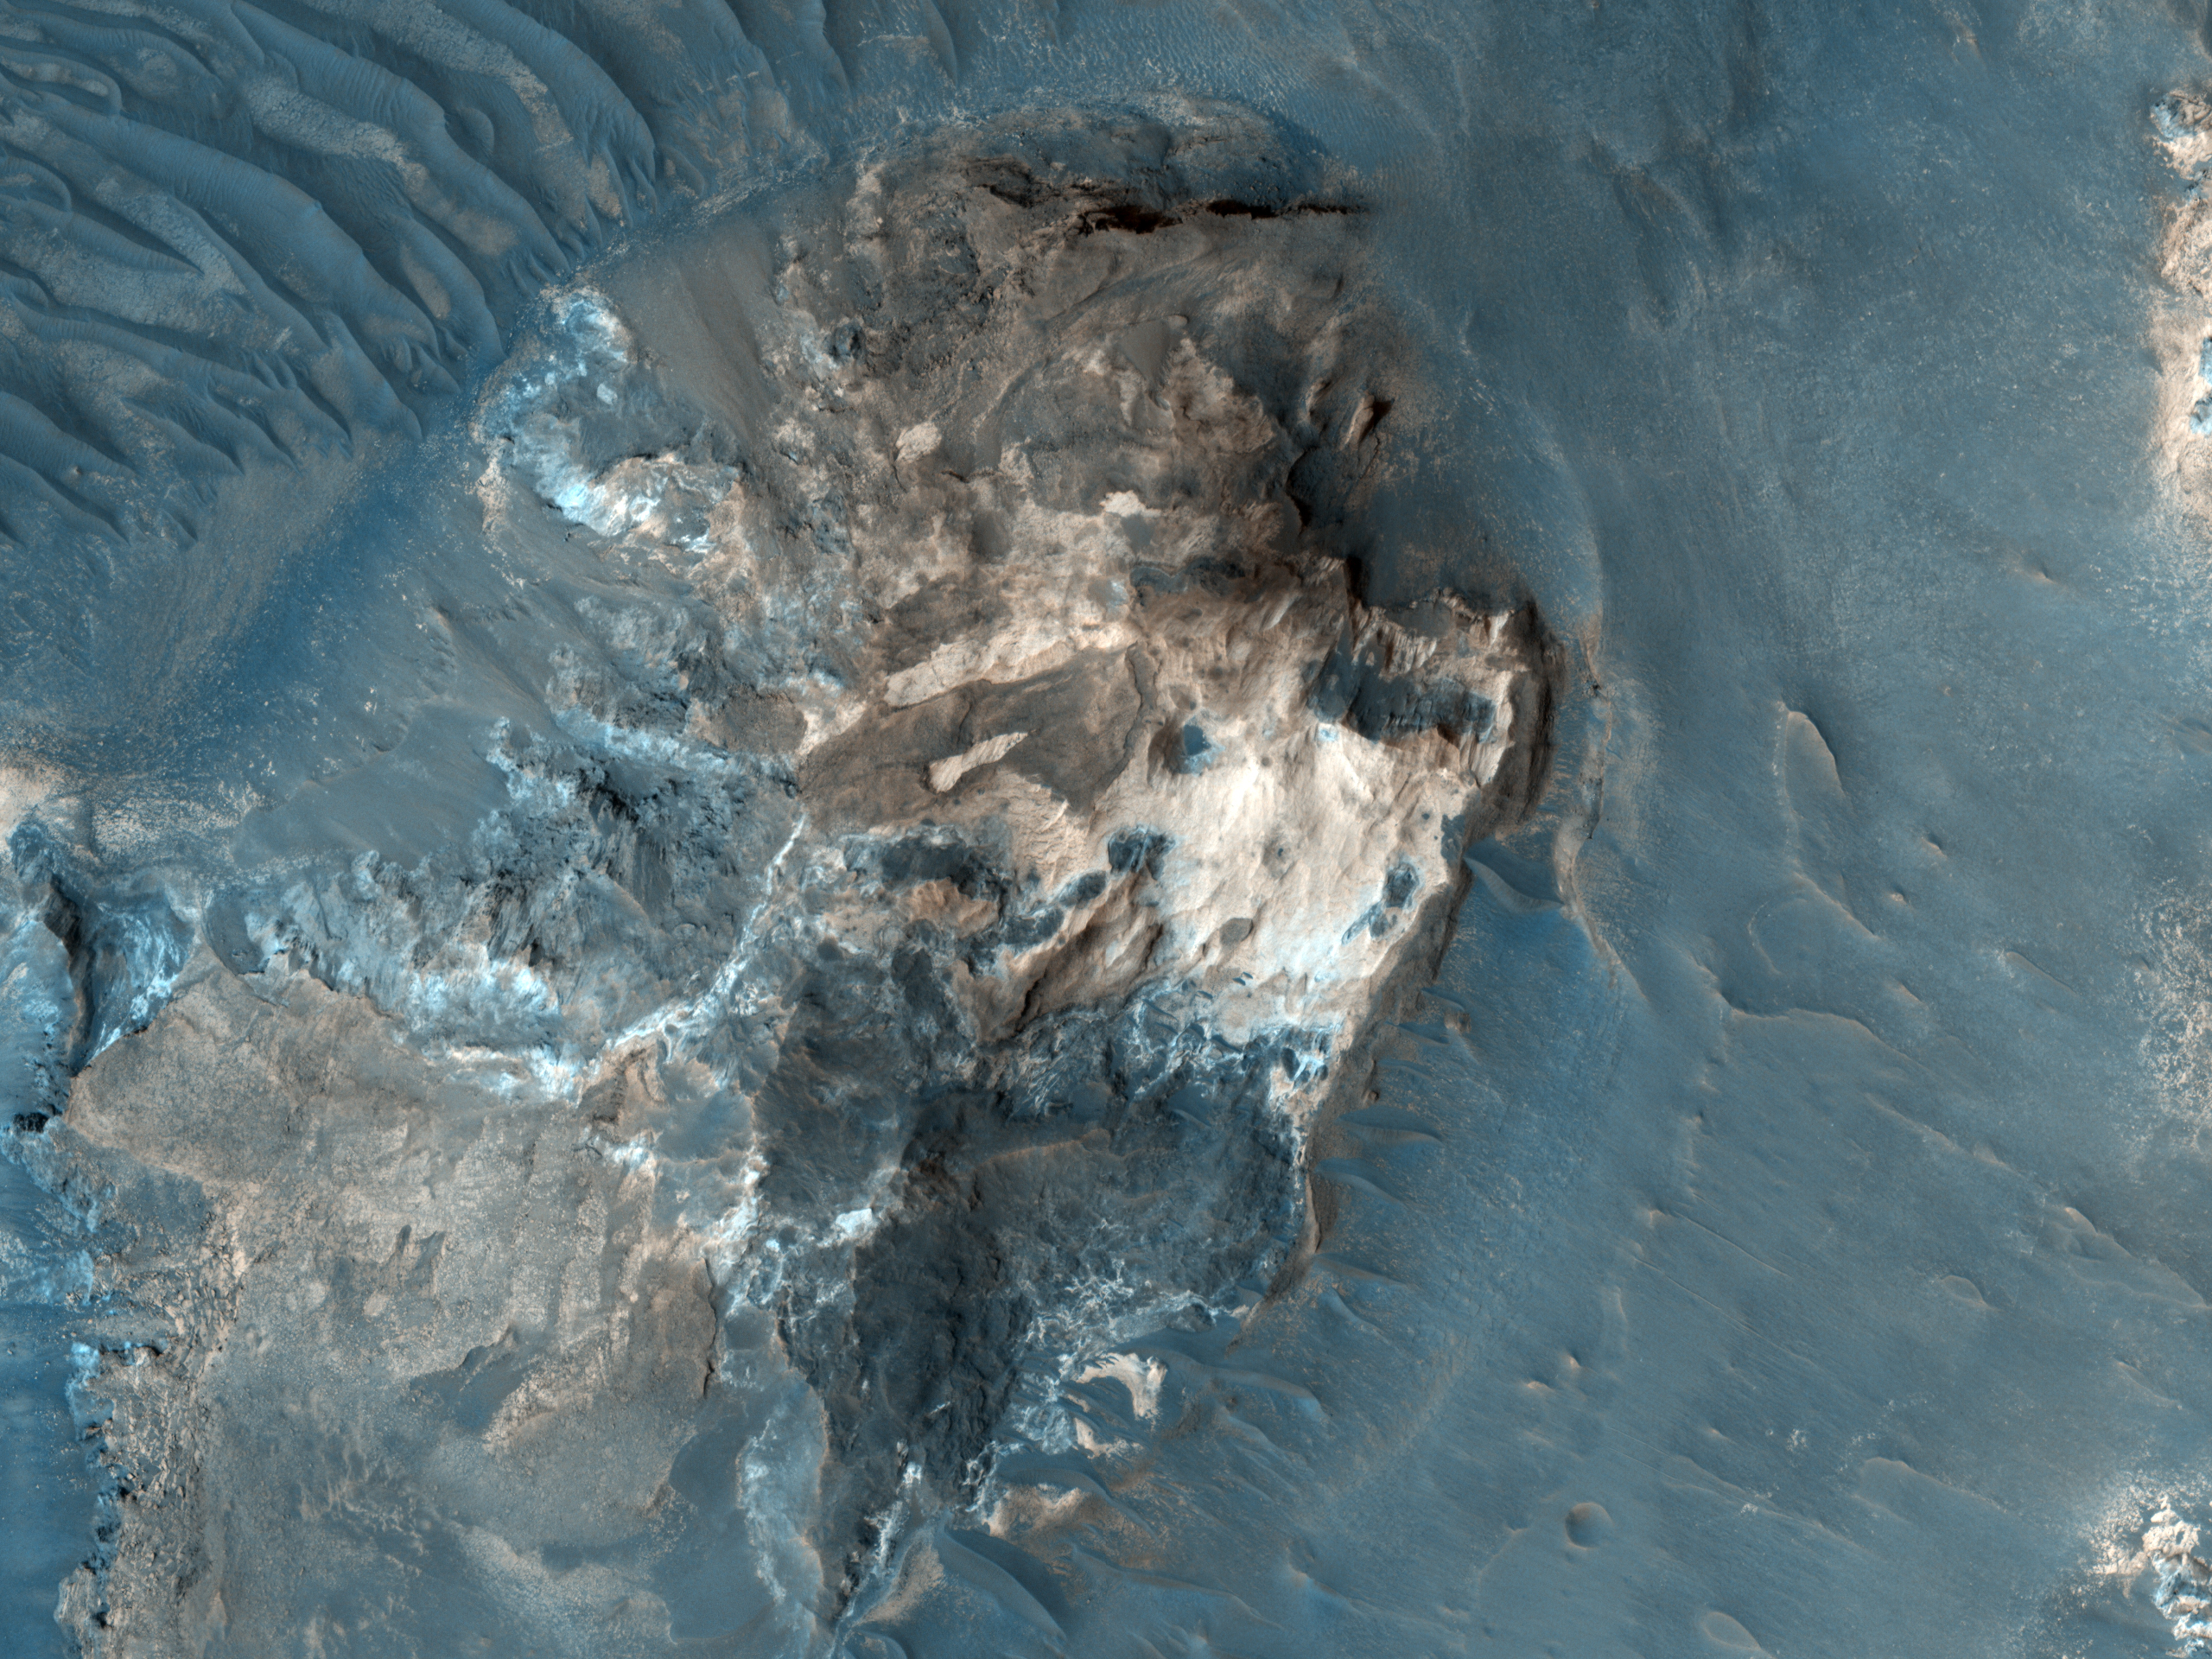

Light-Toned Outcrop in Aureum Chaos

The formation of the large outflow channels on Mars have been attributed to catastrophic discharges of ground water. Many of the channels start in areas where the ground has apparently collapsed: the surface is now well below the surrounding undisturbed ground. Within the collapsed region, blocks of undisturbed material can often be seen and this has led to such regions being called chaotic terrain.

In Aureum Chaos, the OMEGA experiment on Mars Express indicated the presence of phyllosilicates (clay minerals) which have been detected in a variety of bright outcrops and scarps. The subimage shows such an outcrop in a chaotic terrain region. At the highest resolution, layering can be seen. The image will be used to assess at what stage in Mars’s history these clays minerals were formed and how.

The area referred to as Aureum Chaos is located at 334 degrees East, 4 degrees South on the West side of the Margaritifer Terra region of Mars.

NASA’s Jet Propulsion Laboratory, a division of the California Institute of Technology in Pasadena, manages the Mars Reconnaissance Orbiter for NASA’s Science Mission Directorate, Washington. Lockheed Martin Space Systems, Denver, built the spacecraft. The High Resolution Imaging Science Experiment is operated by the University of Arizona, Tucson, and the instrument was built by Ball Aerospace & Technologies Corp., Boulder, Colo.

Originally released August 1, 2007

Credit: NASA/JPL-Caltech/University of Arizona